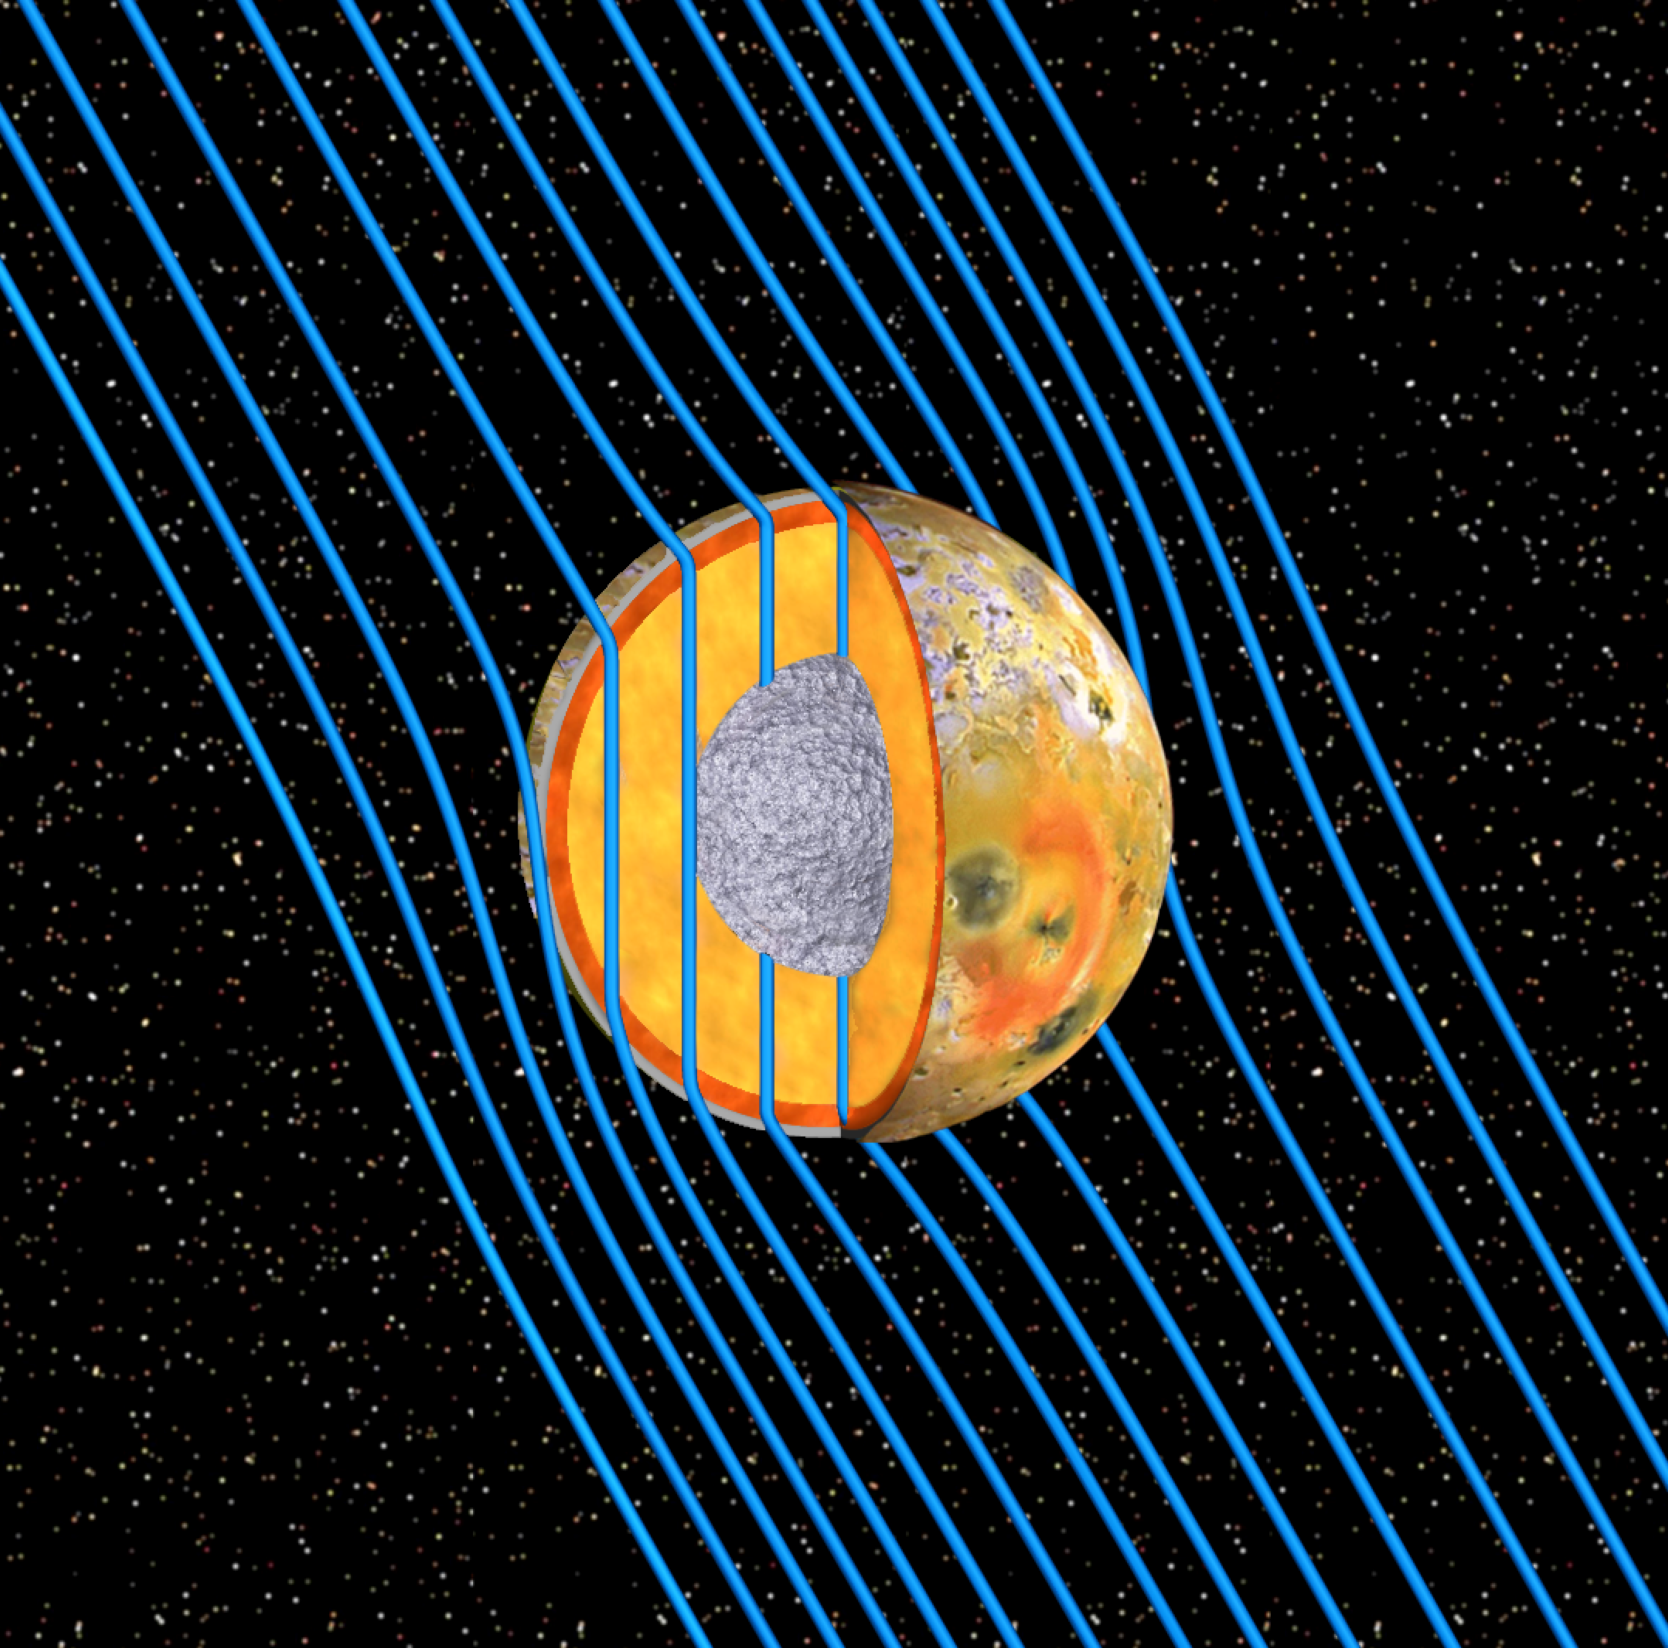

Io’s “Sounding Signal”

This graphic and animation show the internal structure of Jupiter’s moon Io as revealed by data from NASA’s Galileo spacecraft. The low-density crust about 30 to 50 kilometers (20 to 30 miles) thick is shown in gray in the cross-section. The newly discovered subsurface molten or partially molten magma “ocean” — also known as the asthenosphere — is shown in red-brown beneath the crust. This global magma layer is believed to be more than 50 kilometers (30 miles) thick, with the outer part making up at least 10 percent of the entire mantle by volume. The mantle has been colored gold in this graphic.

Io is bathed in magnetic field lines (shown in blue) that connect the north polar region of Jupiter to the planet’s south polar region. As Jupiter rotates, the magnetic field lines draping around Io strengthen and weaken. Because Io’s magma ocean has a high electrical conductivity, it deflects the varying magnetic field, shielding the inside of the moon from magnetic disturbances. The magnetic field inside of Io maintains a vertical orientation, even as the magnetic field outside of Io dances around. These variations in the external magnetic field signatures enabled scientists to understand the moon’s internal structure. In the animation, the magnetic field lines move with Jupiter’s rotation period of about 13 hours in Io’s rest frame.

Io’s mantle is made of “ultramafic” rocks, a class of rocks rich in iron and magnesium silicates, which become capable of carrying substantial electrical current when melted. Ultramafic rocks are igneous in origin — that is, formed through the cooling of magma. On Earth, they are believed to derive from the mantle.

Io’s ultramafic mantle must have a temperature exceeding 1,200 degrees Celsius (2,200 degrees Fahrenheit) to support rock melting in the asthenosphere. Io’s core, about 600 to 900 kilometers (400 to 600 miles) in radius is composed of iron and iron sulfide and shown in a metallic silver hue.

The Galileo mission was managed by JPL, a division of the California Institute of Technology in Pasadena, for NASA.

Credit: NASA/JPL/University of Michigan/UCLA